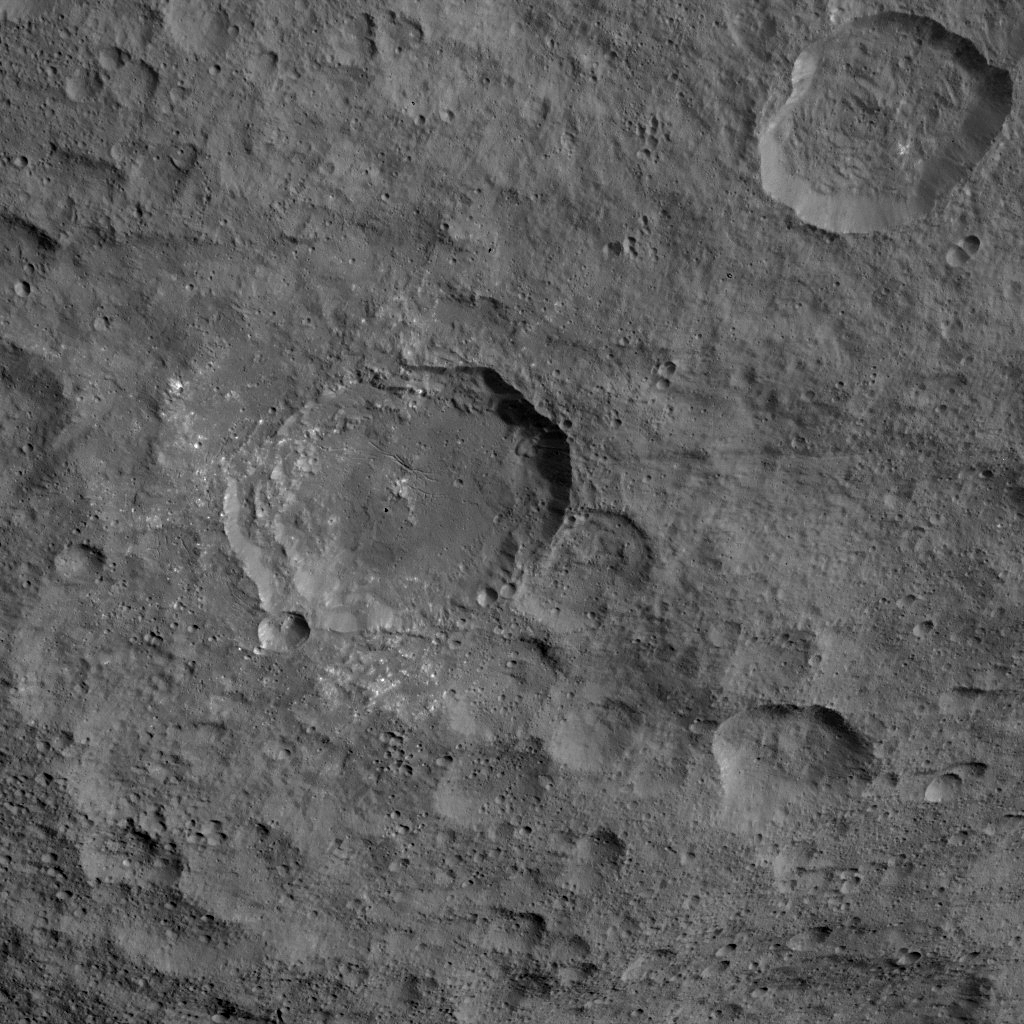

Dawn HAMO Image 42

This image, taken by NASA’s Dawn spacecraft, shows the surface of dwarf planet Ceres at mid-latitudes, from an altitude of 915 miles (1,470 kilometers). The image was taken on Sept. 21, 2015, and has a resolution of 450 feet (140 meters) per pixel.

Dawn’s mission is managed by JPL for NASA’s Science Mission Directorate in Washington. Dawn is a project of the directorate’s Discovery Program, managed by NASA’s Marshall Space Flight Center in Huntsville, Alabama. UCLA is responsible for overall Dawn mission science. Orbital ATK, Inc., in Dulles, Virginia, designed and built the spacecraft. The German Aerospace Center, the Max Planck Institute for Solar System Research, the Italian Space Agency and the Italian National Astrophysical Institute are international partners on the mission team.

Credit: NASA/JPL-Caltech/UCLA/MPS/DLR/IDA